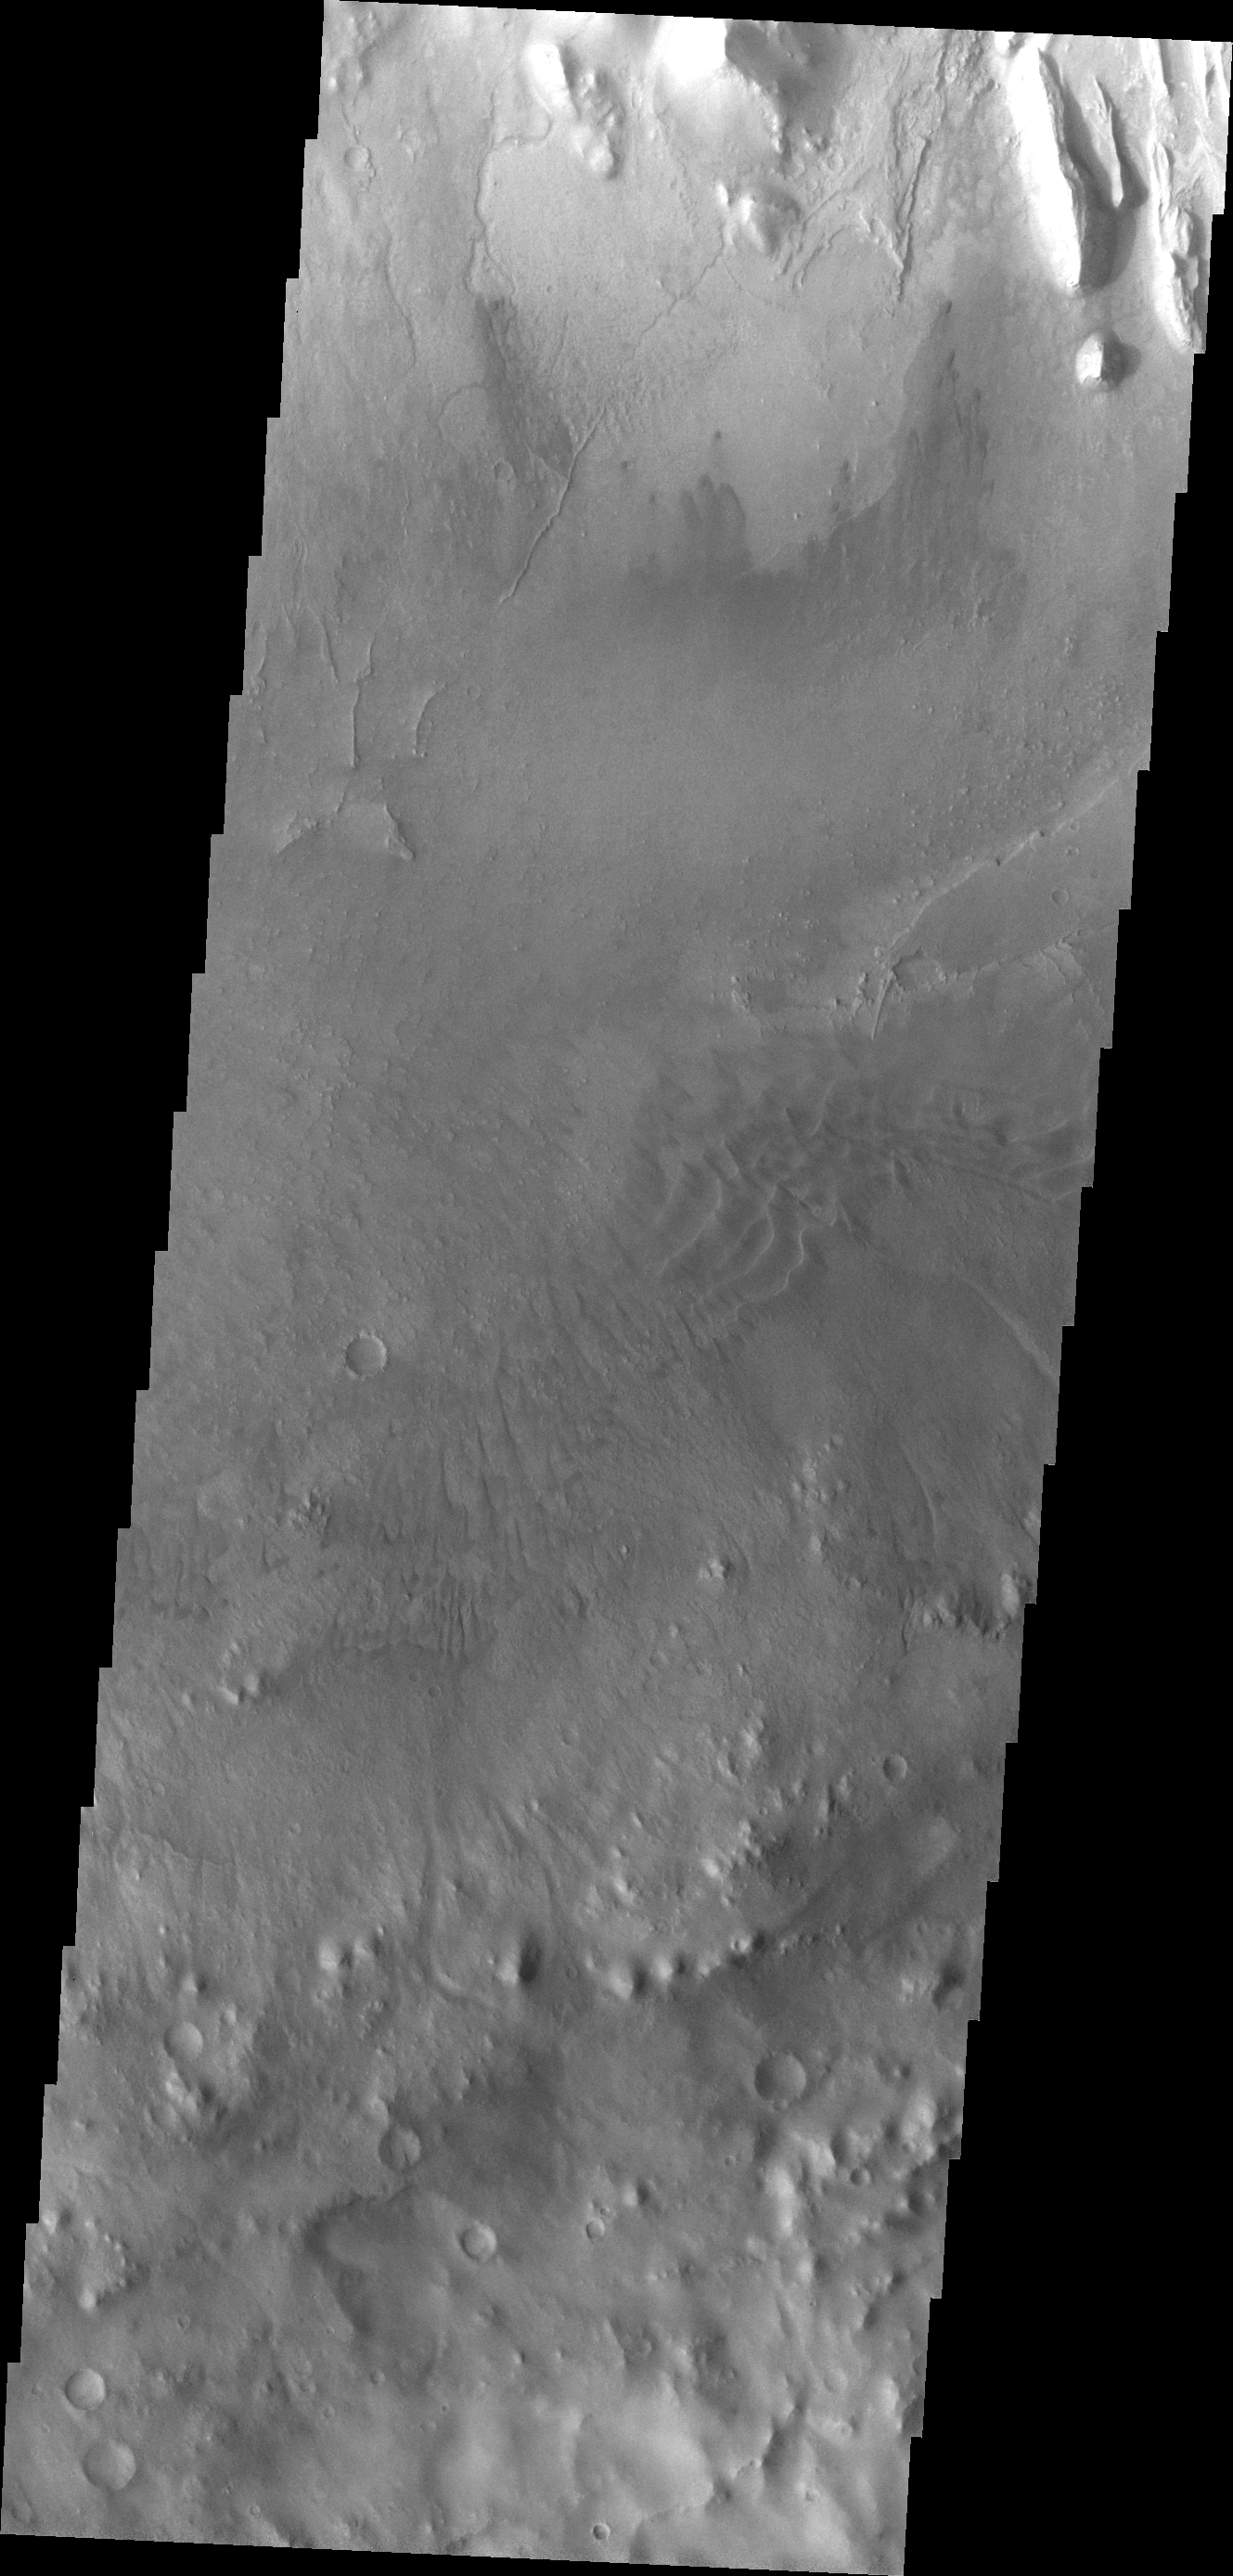

Images of Gale #32

During the month of April Mars will be in conjunction relative to the Earth. This means the Sun is in the line-of-sight between Earth and Mars, and communication between the two planets is almost impossible. For conjunction, the rovers and orbiting spacecraft at Mars continue to operate, but do not send the data to Earth. This recorded data will be sent to Earth when Mars moves away from the sun and the line-of-sight between Earth and Mars is reestablished. During conjunction the THEMIS image of the day will be a visual tour of Gale Crater, the location of the newest rover Curiosity.

Moving further east, this image shows the southern extent of Mt. Sharp as well as the crater floor and rim. In this image there are small dunes near Mt. Sharp as well as dunes near the crater rim.

Credit: NASA/JPL-Caltech/ASU